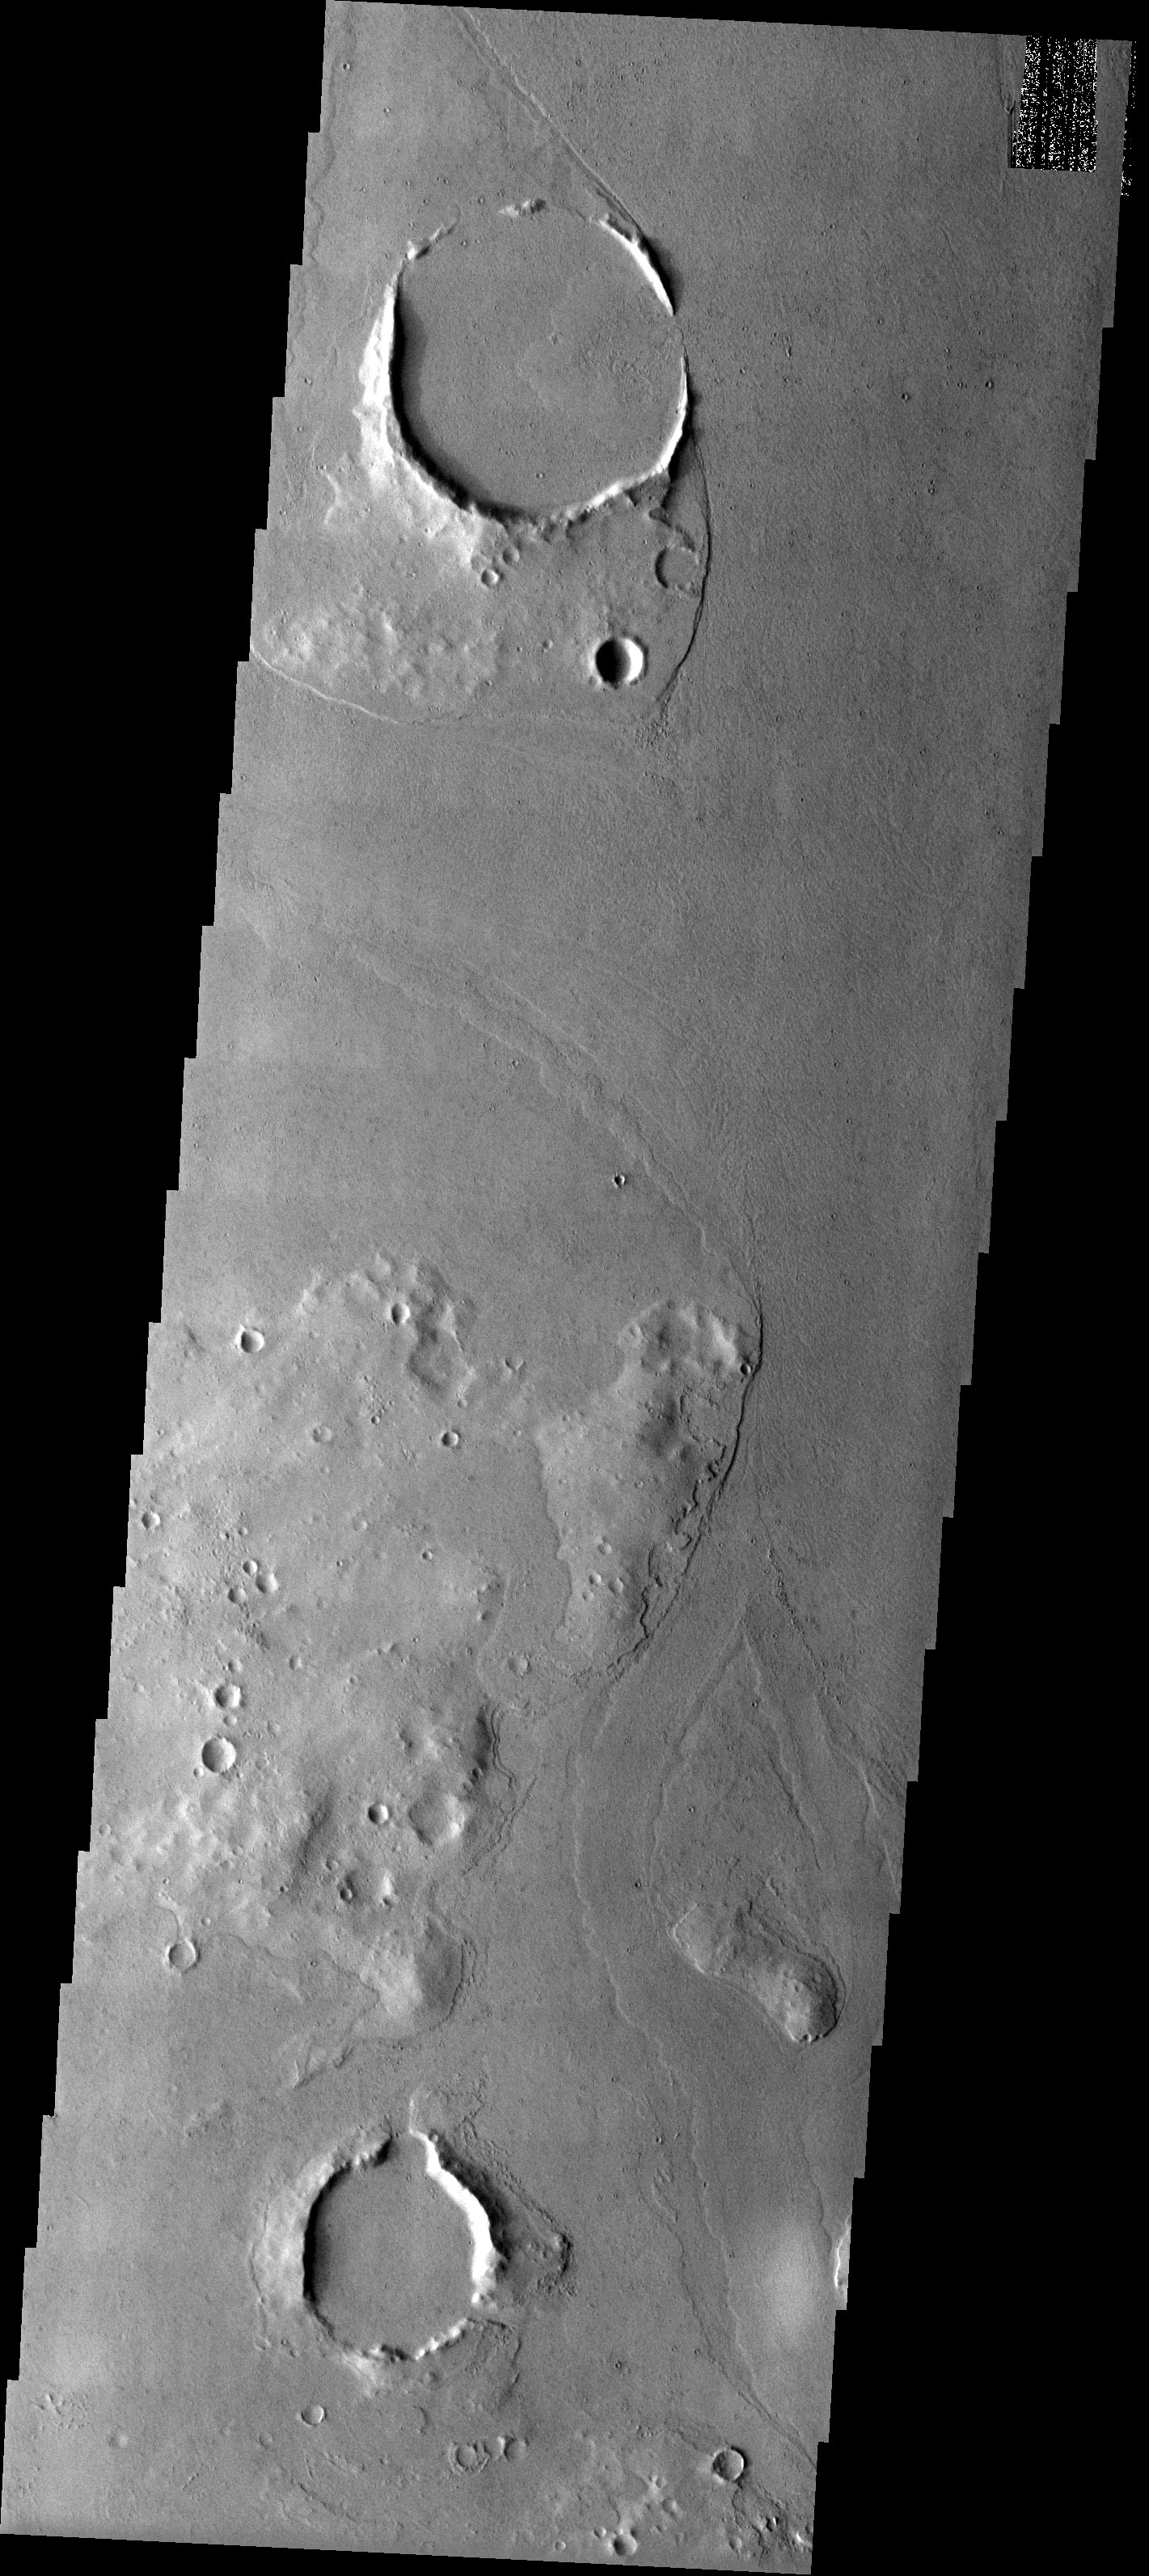

Lava-Filled Craters

Released 12 June 2003

Craters and hills form high standing streamlined plateaus or islands in a channeled area. The plateaus are rounded in the upstream direction and taper to a point in the downstream direction, indicating that the direction of flow in this area was roughly south to north, or bottom to top. The channels appear to be filled with lava flow deposits that are raised above the channel in some areas. A lava flow diverges around a small streamlined hill near the bottom of the image and then merges again around the northern end of it. Near the top of the image is a crater with a breach on the east (right) side that allowed the lava to flow in, leaving a lobate, high standing deposit. The channels may have been formed by the lava flows that currently fill them or there may have been flow of liquid water that created them before the lava was emplaced.

Image information: VIS instrument. Latitude 16, Longitude 183 East (177 West). 19 meter/pixel resolution.

Note: this THEMIS visual image has not been radiometrically nor geometrically calibrated for this preliminary release. An empirical correction has been performed to remove instrumental effects. A linear shift has been applied in the cross-track and down-track direction to approximate spacecraft and planetary motion. Fully calibrated and geometrically projected images will be released through the Planetary Data System in accordance with Project policies at a later time.

NASA’s Jet Propulsion Laboratory manages the 2001 Mars Odyssey mission for NASA’s Office of Space Science, Washington, D.C. The Thermal Emission Imaging System (THEMIS) was developed by Arizona State University, Tempe, in collaboration with Raytheon Santa Barbara Remote Sensing. The THEMIS investigation is led by Dr. Philip Christensen at Arizona State University. Lockheed Martin Astronautics, Denver, is the prime contractor for the Odyssey project, and developed and built the orbiter. Mission operations are conducted jointly from Lockheed Martin and from JPL, a division of the California Institute of Technology in Pasadena.

Credit: NASA/JPL/Arizona State University